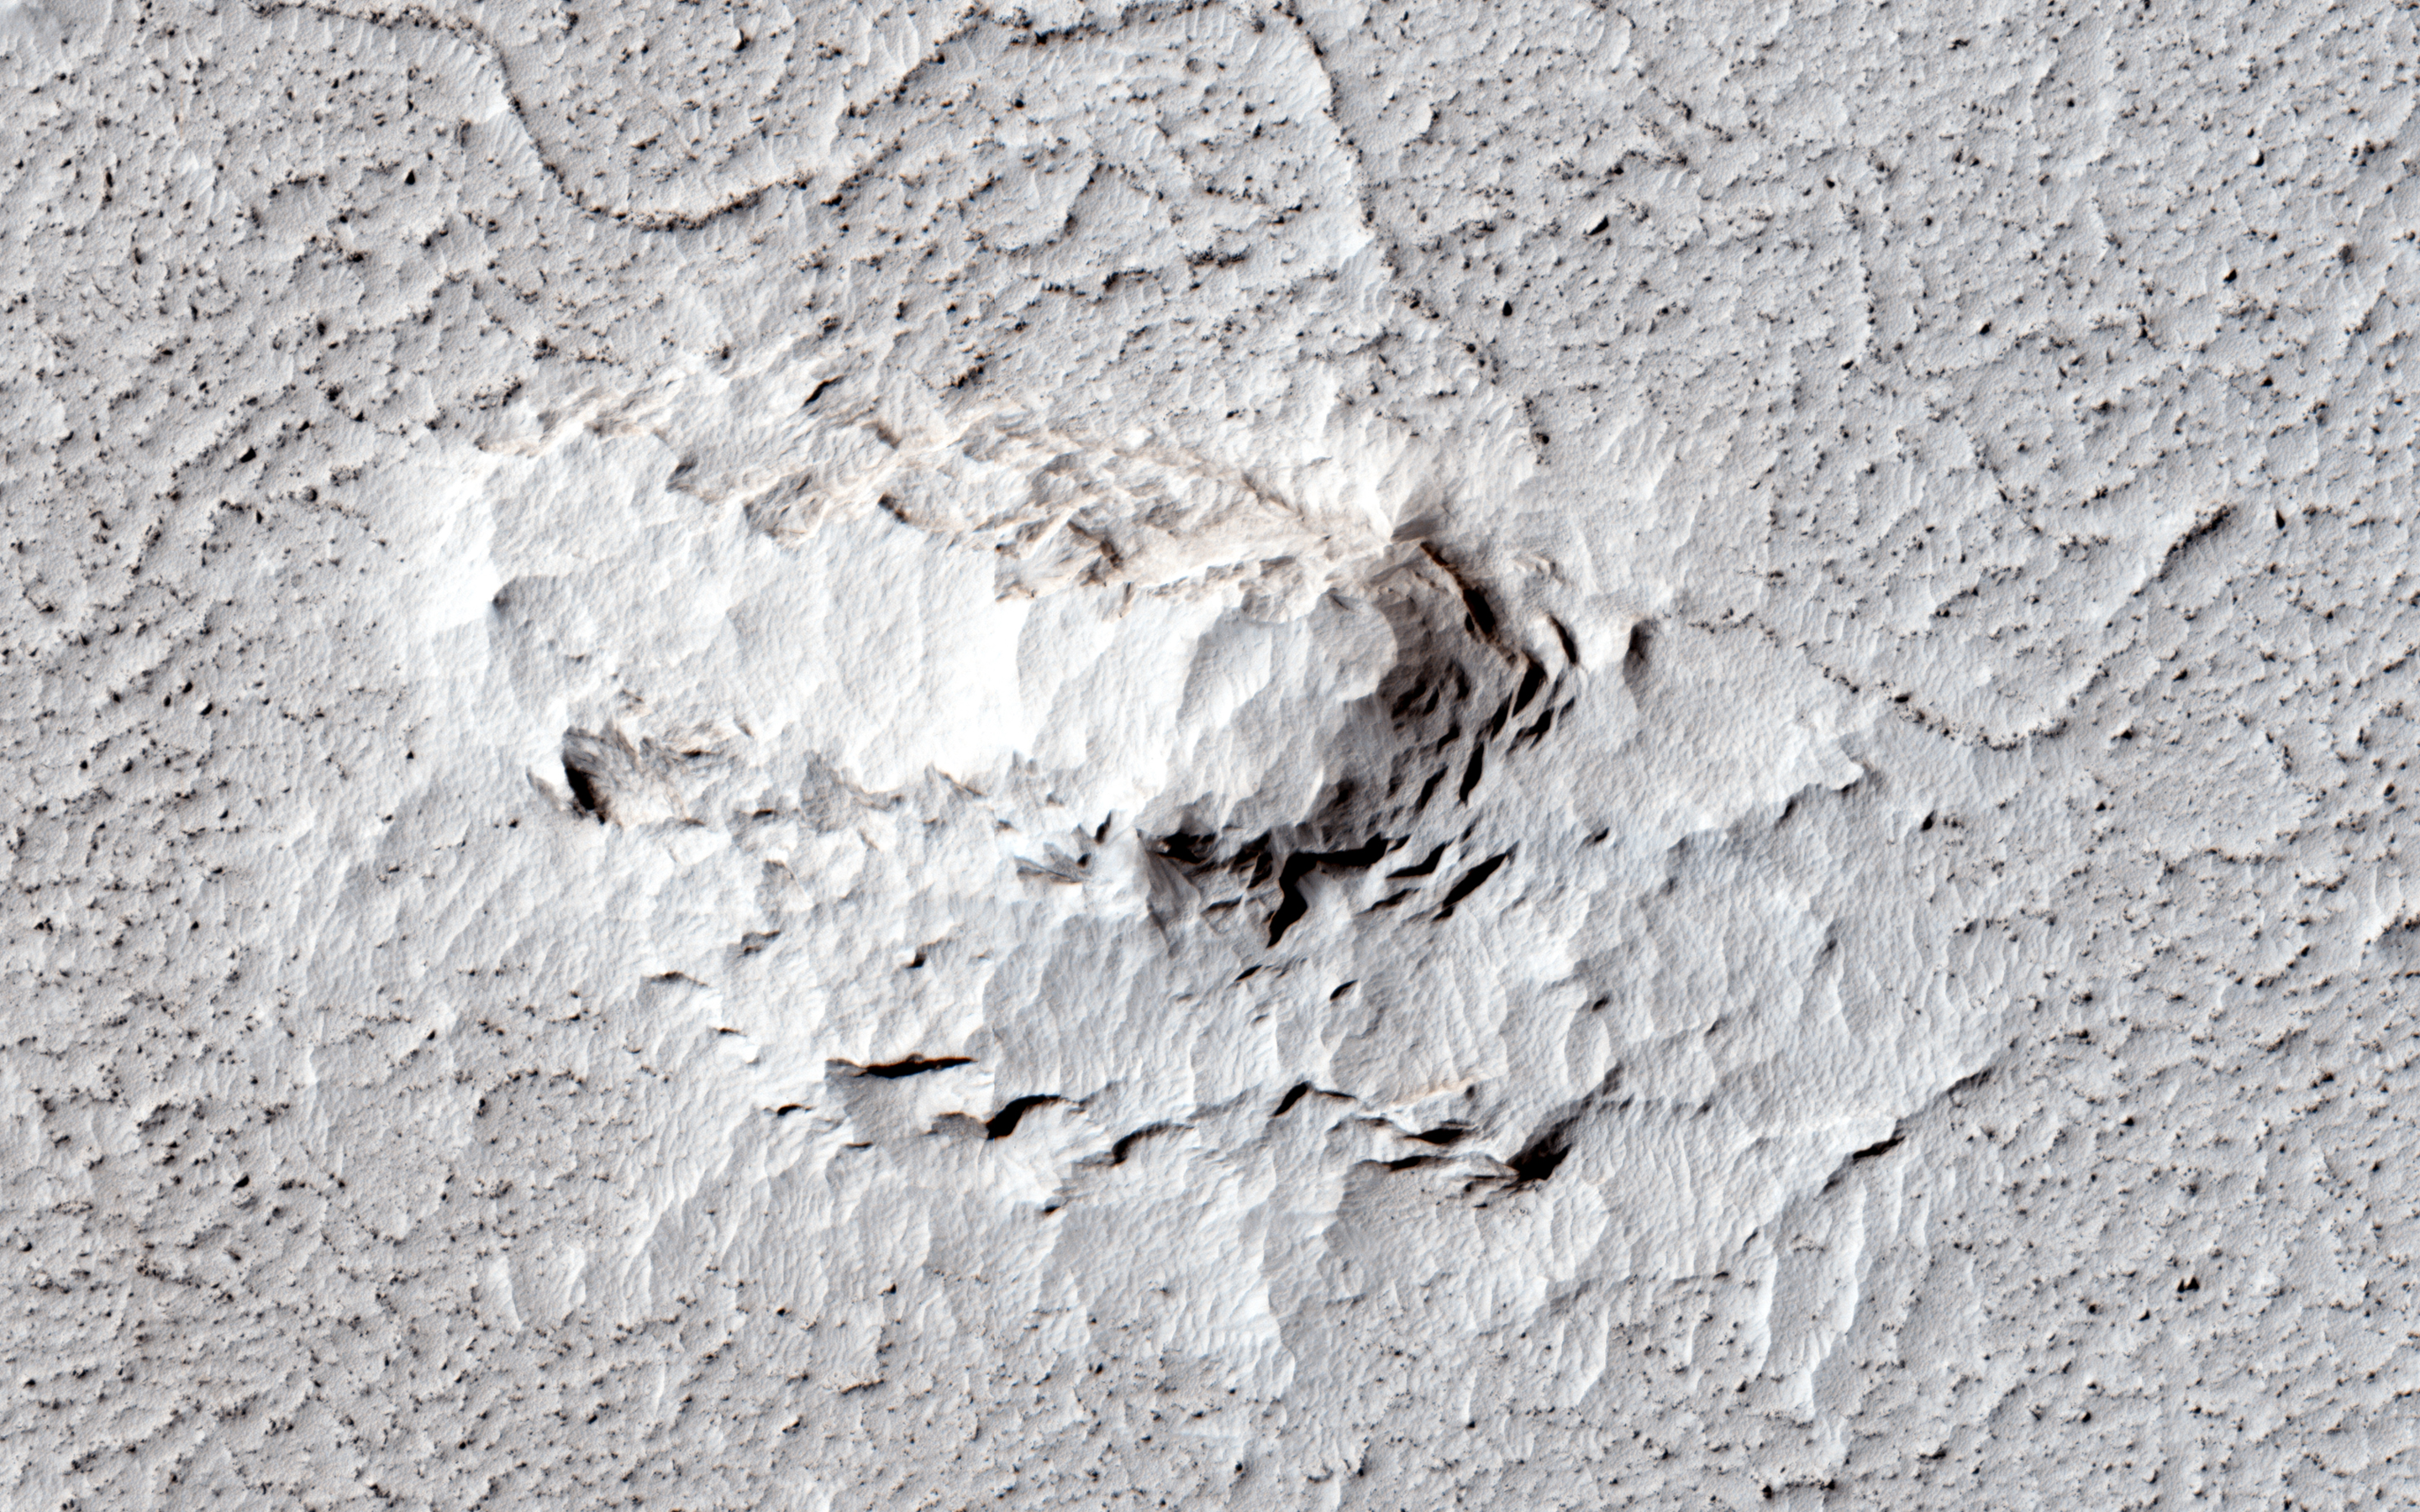

Which Came First, the Yardang or the Platy Flow?

One of the great strengths of HiRISE is that its high resolution can help resolve interesting questions: in this observation, is the platy flow material younger than the yardang-forming material?

A “yardang” is a streamlined hill made of loose rock and bedrock that’s been shaped by wind erosion. The volcanic platy flow material in the same area should be older than the yardang material. The purpose of this observation is to figure out whether the platy flow materials trap or catch (embay) the yardang-forming material, or are just covered by that material.

HiRISE is one of six instruments on NASA’s Mars Reconnaissance Orbiter. The University of Arizona, Tucson, operates the orbiter’s HiRISE camera, which was built by Ball Aerospace & Technologies Corp., Boulder, Colo. NASA’s Jet Propulsion Laboratory, a division of the California Institute of Technology in Pasadena, manages the Mars Reconnaissance Orbiter Project for the NASA Science Mission Directorate, Washington.

Credit: NASA/JPL-Caltech/Univ. of Arizona